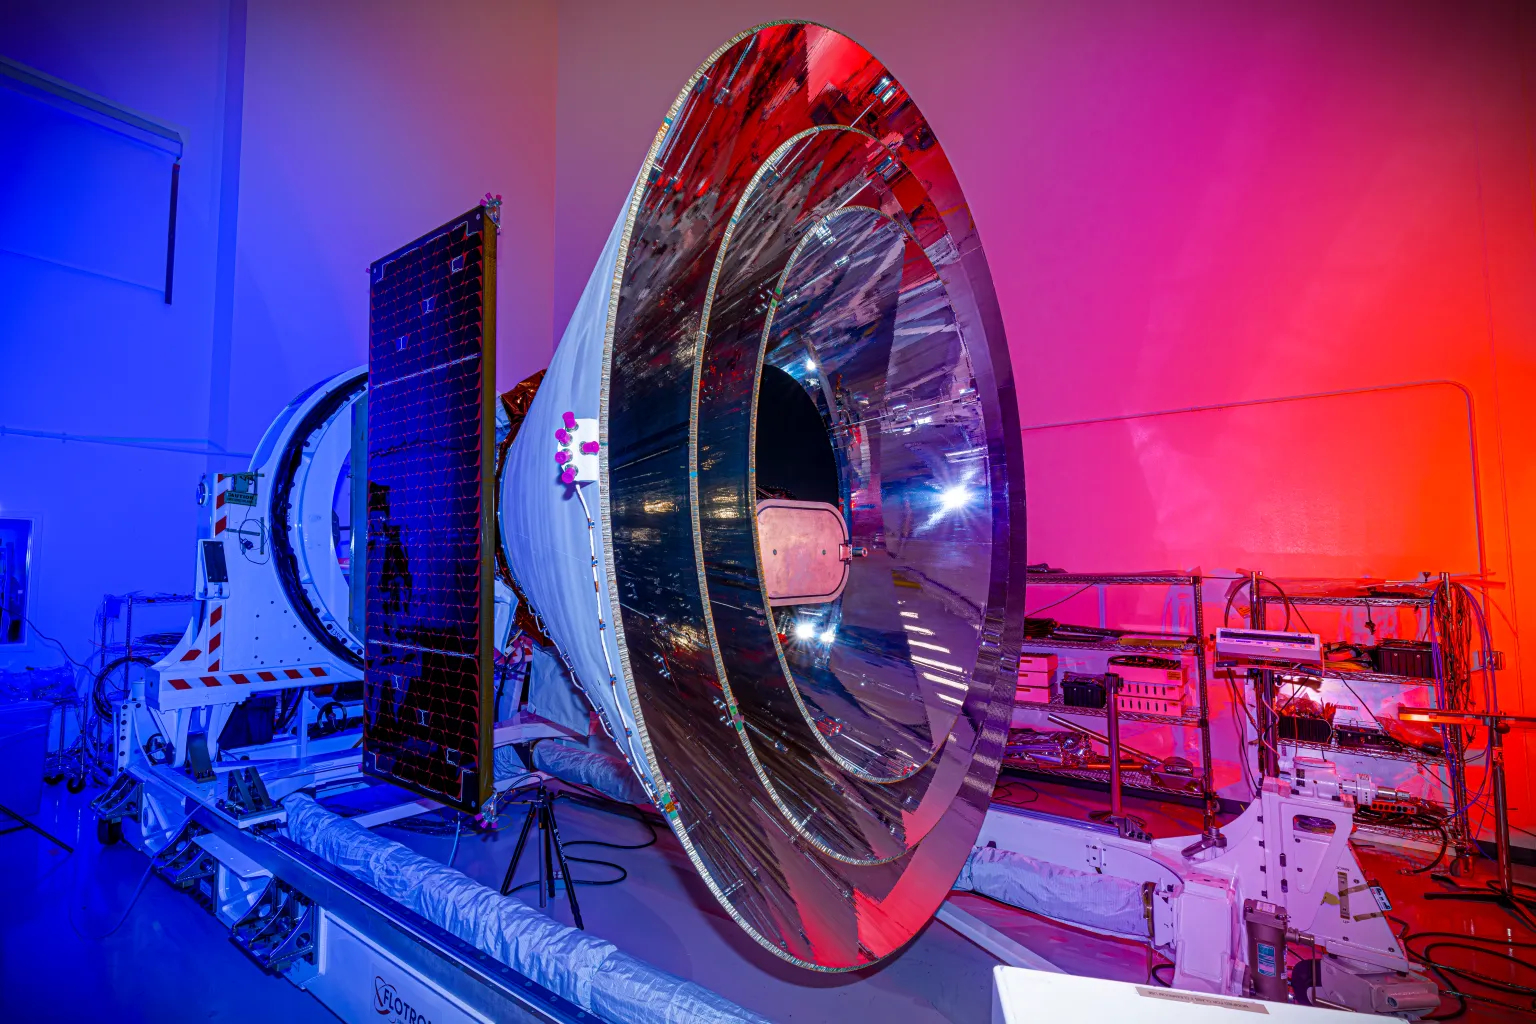

SPHEREx After Environmental Testing

NASA’s SPHEREx space observatory was photographed at BAE Systems in Boulder, Colorado, in November 2024 after completing environmental testing. The spacecraft’s three concentric cones help direct heat and light away from the telescope and other components, keeping them cool.

Short for Spectro-Photometer for the History of the Universe, Epoch of Reionization and Ices Explorer, SPHEREx will create a map of the cosmos like no other. Using a technique called spectroscopy to image the entire sky in 102 wavelengths of infrared light, SPHEREx will gather information about the composition of and distance to millions of galaxies and stars. With this map, scientists will study what happened in the first fraction of a second after the big bang, how galaxies formed and evolved, and the origins of water in planetary systems in our galaxy.

SPHEREx is managed by NASA’s Jet Propulsion Laboratory for the Astrophysics Division within the agency’s Science Mission Directorate in Washington. BAE Systems (formerly Ball Aerospace) built the telescope and the spacecraft bus. The science analysis of the SPHEREx data will be conducted by a team of scientists located at 10 institutions in the U.S., two in South Korea, and one in Taiwan. Data will be processed and archived at IPAC at Caltech, which manages JPL for NASA. The mission principal investigator is based at Caltech with a joint JPL appointment. The SPHEREx dataset will be publicly available.

Credit: NASA/JPL-Caltech/BAE Systems